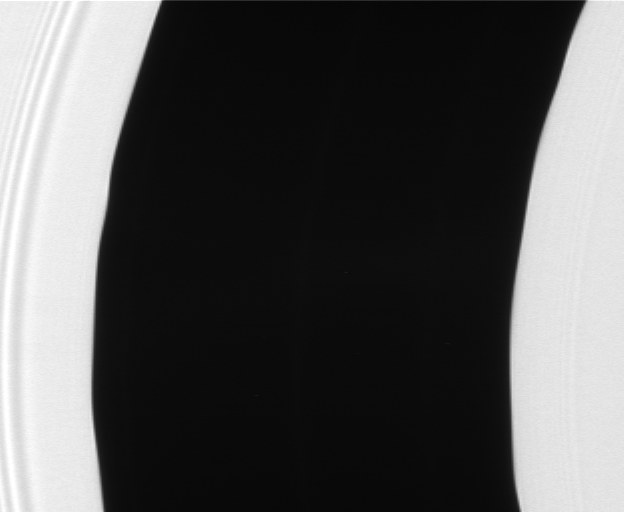

Encke Waves

The Encke gap displays gentle waves in its inner and outer edges that are caused by gravitational tugs from the small moon Pan. These scalloped edges were captured in a dramatic image taken by Cassini during its insertion into Saturn orbit in 2004.

The Encke gap is a 325-kilometer (200-mile) wide division in Saturn’s outer A ring. Pan (26 kilometers, or 16 miles across) orbits squarely in the center of this gap.

The original image was stretched in the horizontal direction by a factor of four to exaggerate the amplitude of the waves, then reduced to half size and cropped to focus on the gap.

The image was taken in visible light with the Cassini spacecraft narrow-angle camera on July 23, 2006 at a distance of approximately 290,000 kilometers (180,000 miles) from Saturn. Scale in the original image was 1 kilometer (0.6 mile) per pixel.

The Cassini-Huygens mission is a cooperative project of NASA, the European Space Agency and the Italian Space Agency. The Jet Propulsion Laboratory, a division of the California Institute of Technology in Pasadena, manages the mission for NASA’s Science Mission Directorate, Washington, D.C. The Cassini orbiter and its two onboard cameras were designed, developed and assembled at JPL. The imaging operations center is based at the Space Science Institute in Boulder, Colo.

Credit: NASA/JPL/Space Science Institute